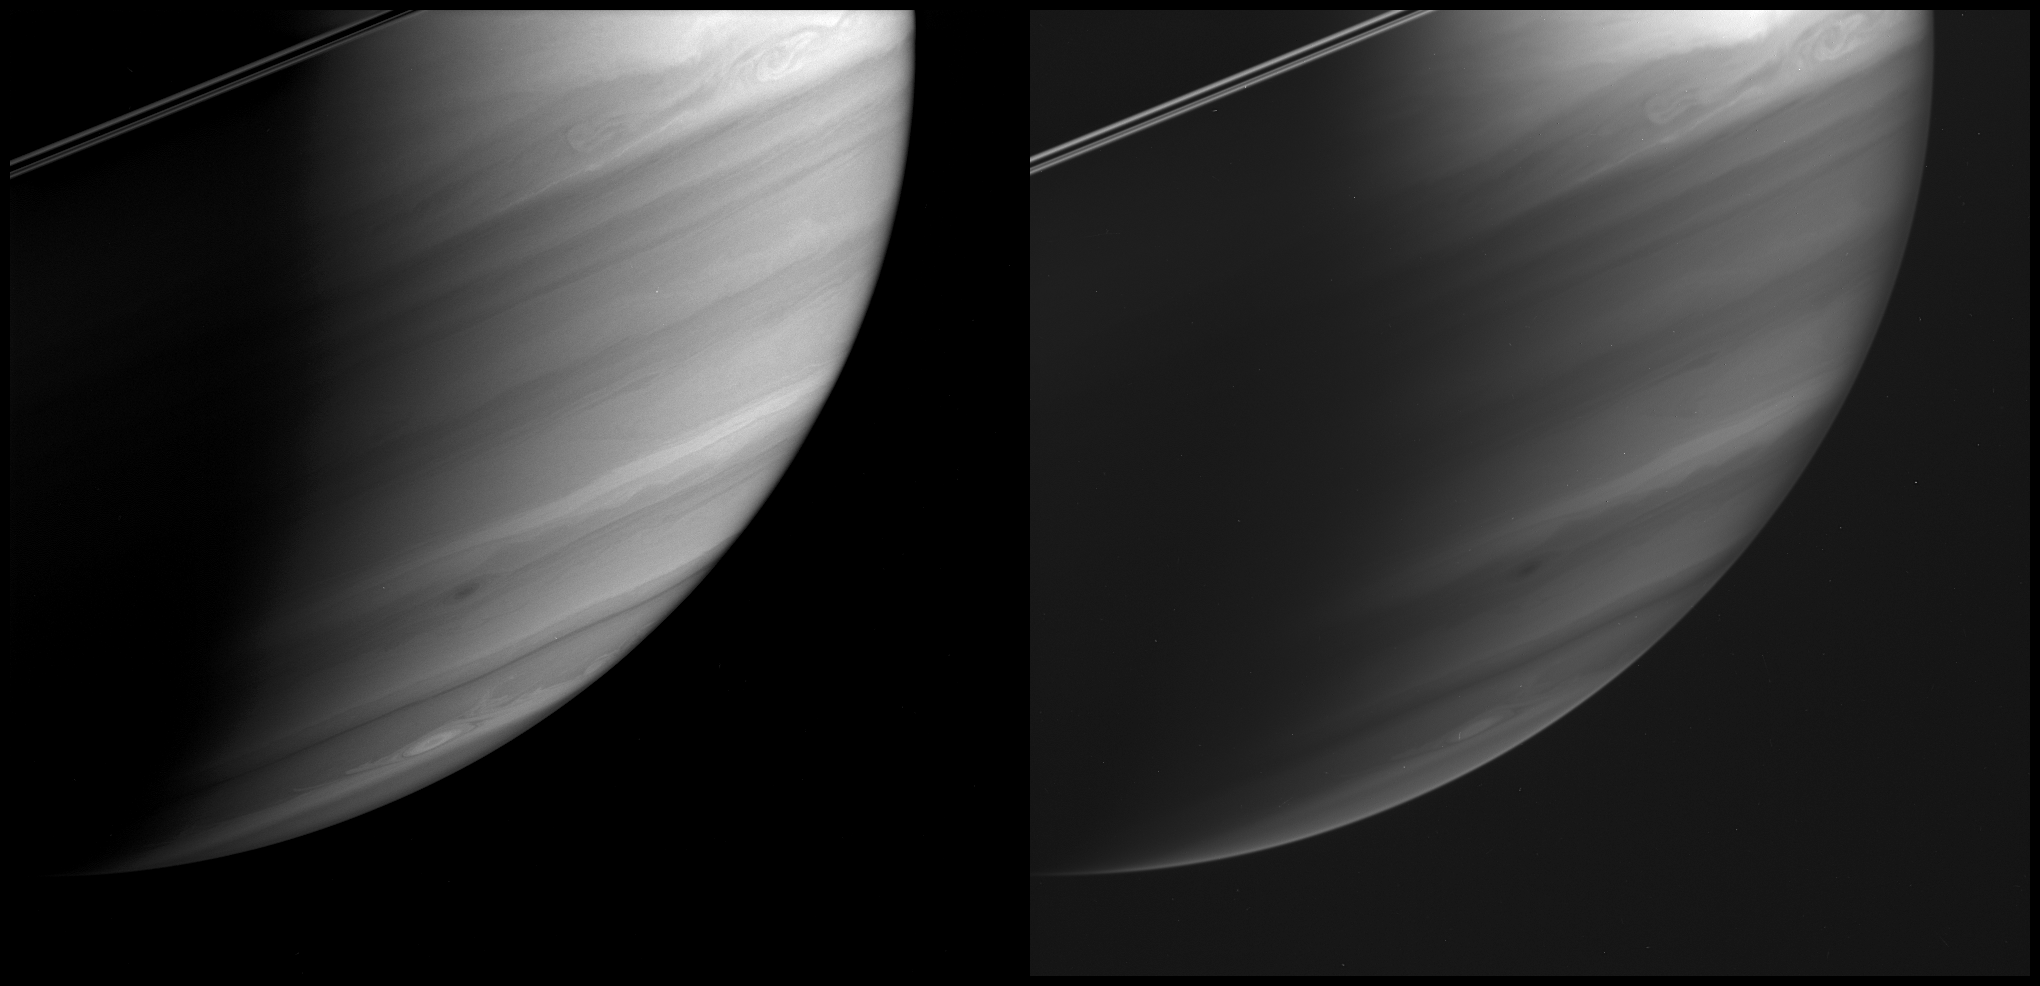

Probing Saturn’s Atmosphere

These two images, taken 10 minutes apart, demonstrate Cassini’s ability to see the different depths of Saturn’s immense atmosphere, using an array of specially designed spectral filters.

The image at the left was obtained using a filter sensitive to wavelengths of light at which methane in Saturn’s atmosphere is moderately absorbing. The image at the right was taken in wavelengths where methane is strongly absorbing. At the more weakly absorbing wavelengths, sunlight is able to penetrate a bit deeper into the atmosphere than at the strongly absorbing ones, revealing features deeper down.

Several turbulent storms are visible in both images, indicating that these features extend from fairly deep to fairly high in the weather layer. The visible part of Saturn’s atmosphere, where such storms and swirls churn, represents only a thin skin in the outermost part of the giant planet.

The images were taken with the Cassini spacecraft wide-angle camera on May 4, 2005, at a distance of approximately 1.2 million kilometers (800,000 miles) from Saturn. The image at the left was obtained using a combination of filters sensitive to wavelengths of polarized and infrared light centered at 705 and 728 nanometers, respectively. The image at the right was taken using a spectral filter sensitive to wavelengths of infrared light centered at 890 nanometers. The image scale is 73 kilometers (45 miles) per pixel.

The Cassini-Huygens mission is a cooperative project of NASA, the European Space Agency and the Italian Space Agency. The Jet Propulsion Laboratory, a division of the California Institute of Technology in Pasadena, manages the mission for NASA’s Science Mission Directorate, Washington, D.C. The Cassini orbiter and its two onboard cameras were designed, developed and assembled at JPL. The imaging team is based at the Space Science Institute, Boulder, Colo.

Credit: NASA/JPL/Space Science Institute